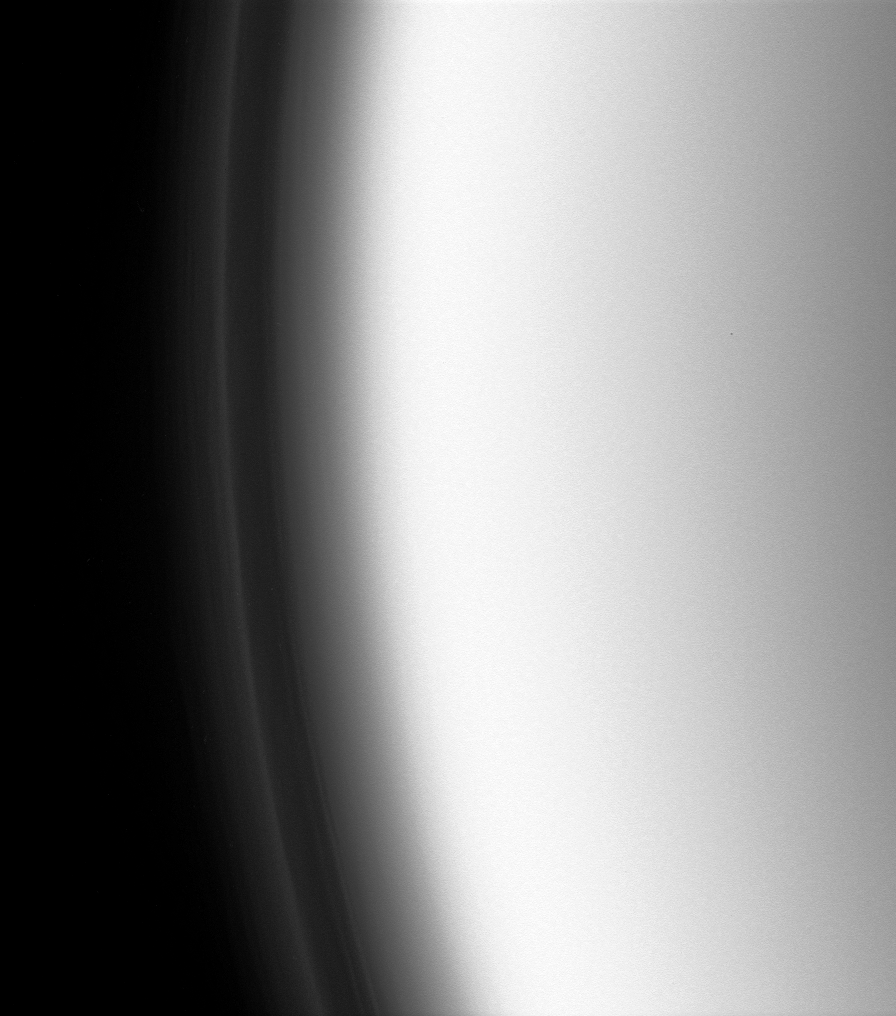

Detached Haze

The Cassini spacecraft peers closely at the layers of organic haze in Titan’s upper atmosphere during a recent flyby.

Planet-sized Titan is 5,150 kilometers (3,200 miles) across.

The image was taken with the Cassini spacecraft narrow-angle camera on Dec. 20, 2007 using a spectral filter sensitive to wavelengths of ultraviolet light centered at 338 nanometers. The view was obtained at a distance of approximately 190,000 kilometers (118,000 miles) from Titan and at a Sun-Titan-spacecraft, or phase, angle of 133 degrees.Image scale is 1 kilometer (0.6 mile) per pixel.

The Cassini-Huygens mission is a cooperative project of NASA, the European Space Agency and the Italian Space Agency. The Jet Propulsion Laboratory, a division of the California Institute of Technology in Pasadena, manages the mission for NASA’s Science Mission Directorate, Washington, D.C. The Cassini orbiter and its two onboard cameras were designed, developed and assembled at JPL. The imaging operations center is based at the Space Science Institute in Boulder, Colo.

Credit: NASA/JPL/Space Science Institute